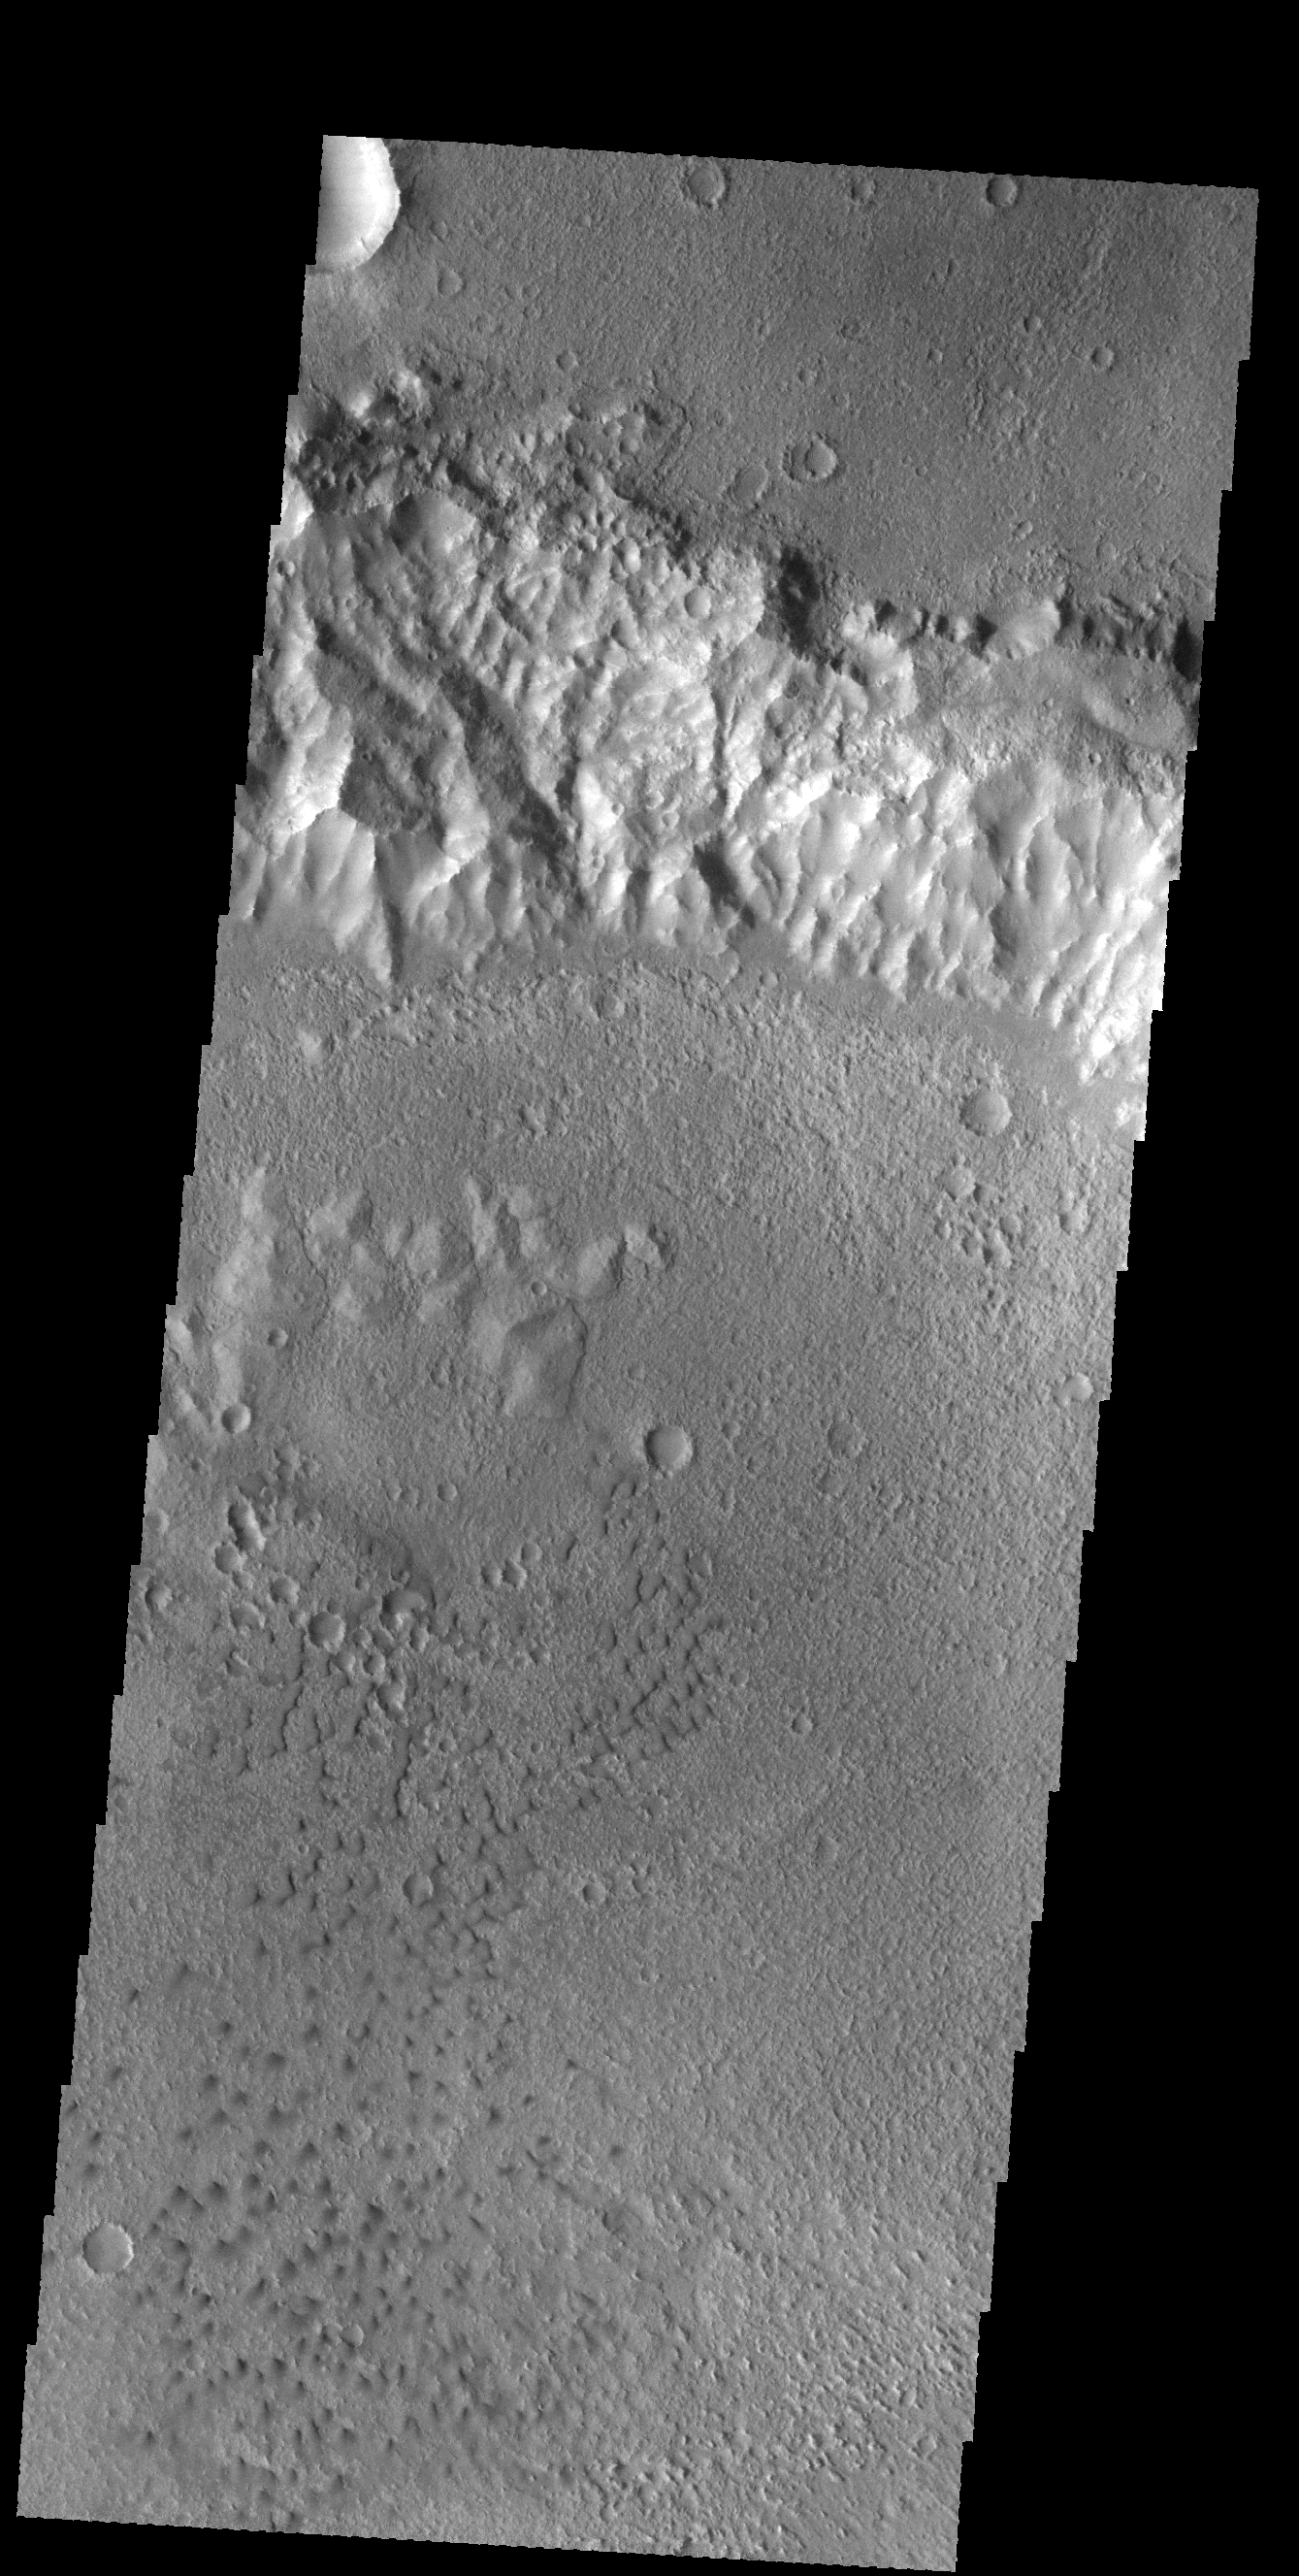

Crater Dunes

This VIS image shows a region of small isolated dunes on the floor of an unnamed crater in Terra Cimmeria.

Credit: NASA/JPL-Caltech/ASU